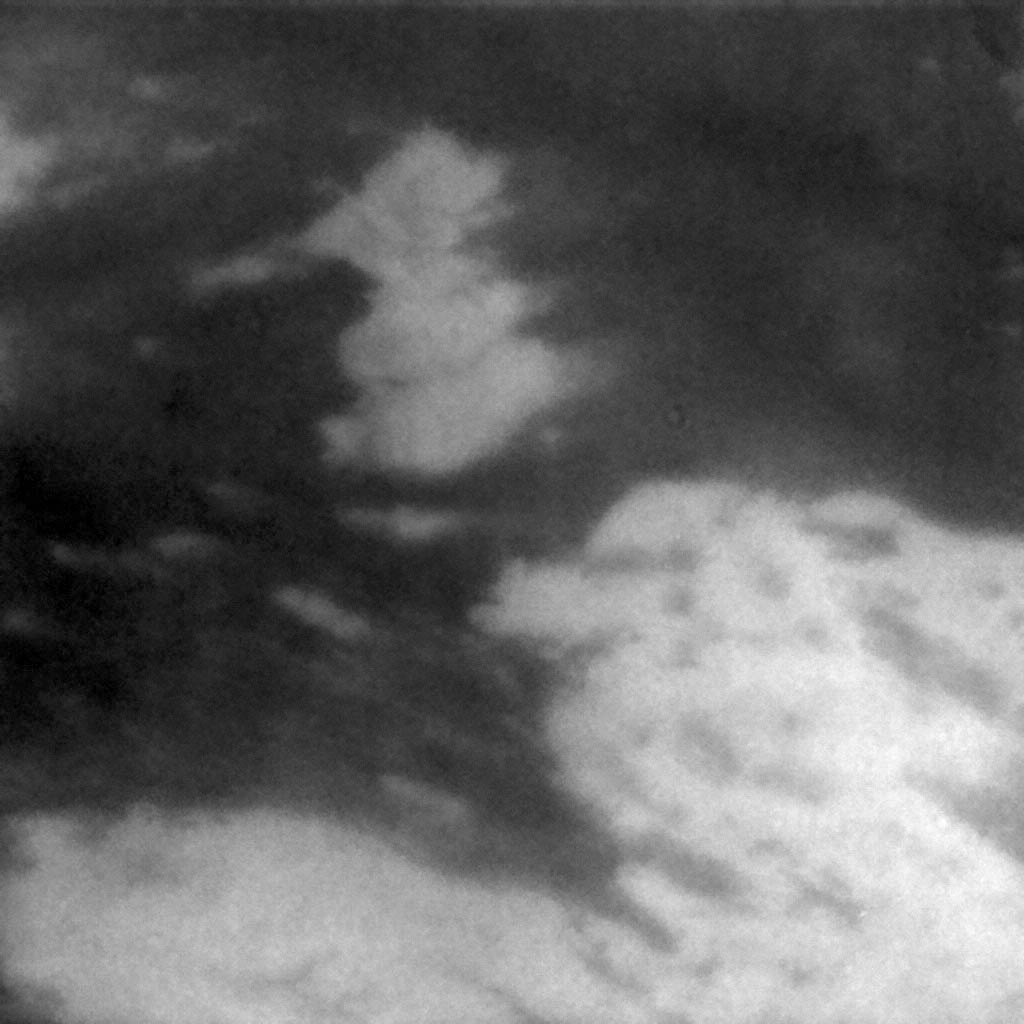

Surface Streaks

This medium-resolution view shows some of the surface streaks of Titan’s equatorial terrain. The streaks are oriented roughly east to west; however, some streaks curve to the north and others curve to the south, perhaps due to the topography of this region. North is a few degrees to the right of vertical. The scale is .85 kilometers (.53 miles) per pixel. This image was taken on Oct. 26, 2004, by Cassini’s imaging science subsystem using near-infrared filters.

Credit: NASA/JPL/Space Science Institute